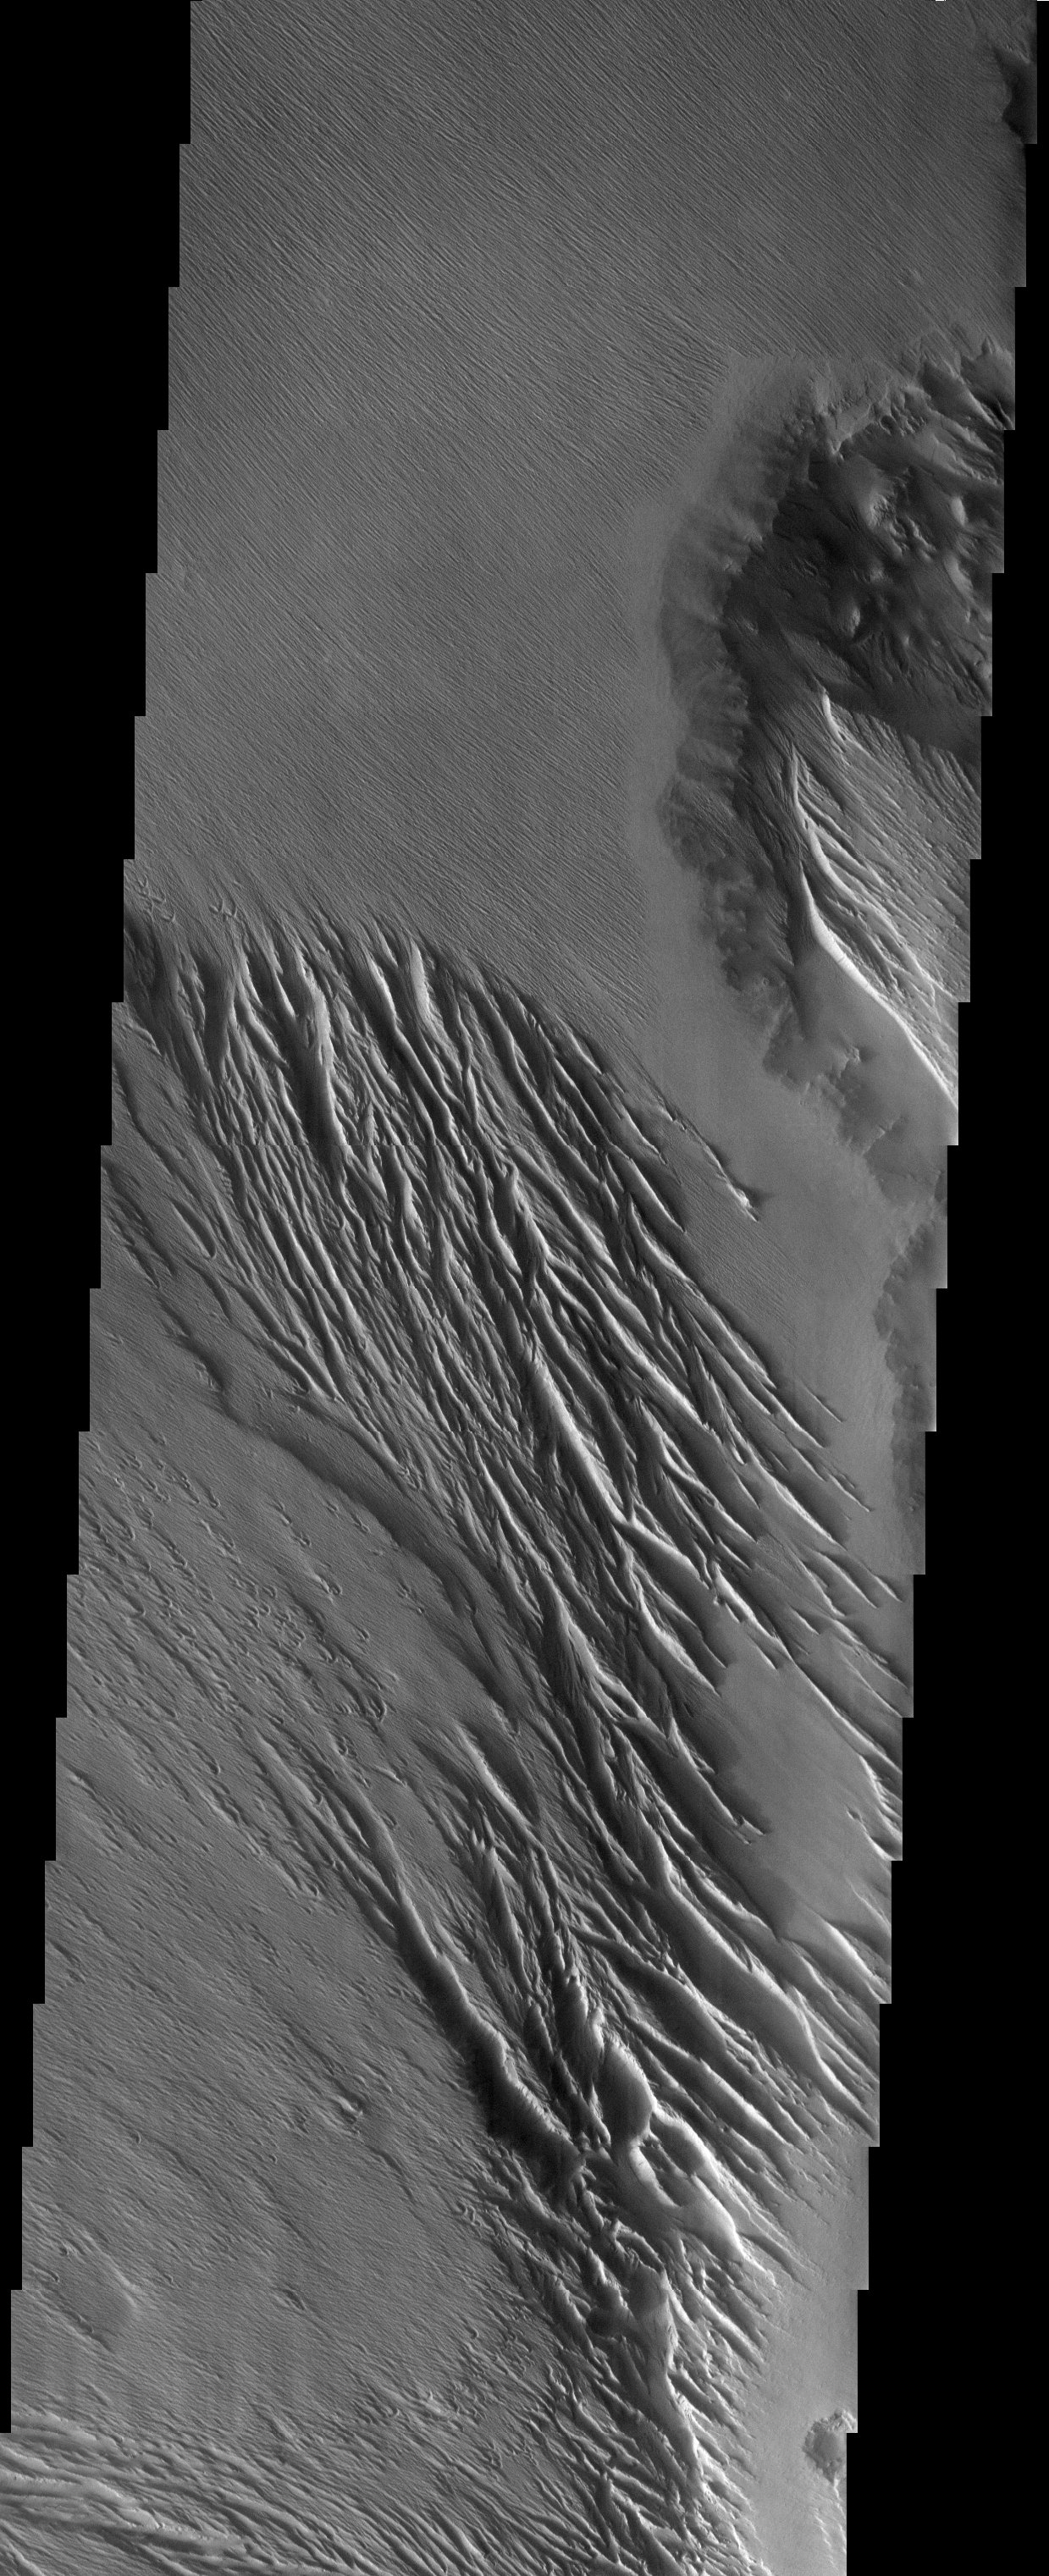

Wind Effects in Tharsis

Released 24 July 2003

Located on the western slope of the Tharsis volcanic bulge, this landscape shows the effect of the large-scale wind regime of the region. The northwest/southeast trending yardangs may have been eroded by winds from both directions, but there are some indicators, primarily on the lower left mesa, that the streamlined forms resulted from downslope (to the northwest) winds.

Image information: VIS instrument. Latitude -5, Longitude 200.3 East (159.7 West). 19 meter/pixel resolution.

Note: this THEMIS visual image has not been radiometrically nor geometrically calibrated for this preliminary release. An empirical correction has been performed to remove instrumental effects. A linear shift has been applied in the cross-track and down-track direction to approximate spacecraft and planetary motion. Fully calibrated and geometrically projected images will be released through the Planetary Data System in accordance with Project policies at a later time.

NASA’s Jet Propulsion Laboratory manages the 2001 Mars Odyssey mission for NASA’s Office of Space Science, Washington, D.C. The Thermal Emission Imaging System (THEMIS) was developed by Arizona State University, Tempe, in collaboration with Raytheon Santa Barbara Remote Sensing. The THEMIS investigation is led by Dr. Philip Christensen at Arizona State University. Lockheed Martin Astronautics, Denver, is the prime contractor for the Odyssey project, and developed and built the orbiter. Mission operations are conducted jointly from Lockheed Martin and from JPL, a division of the California Institute of Technology in Pasadena.

Credit: NASA/JPL/Arizona State University